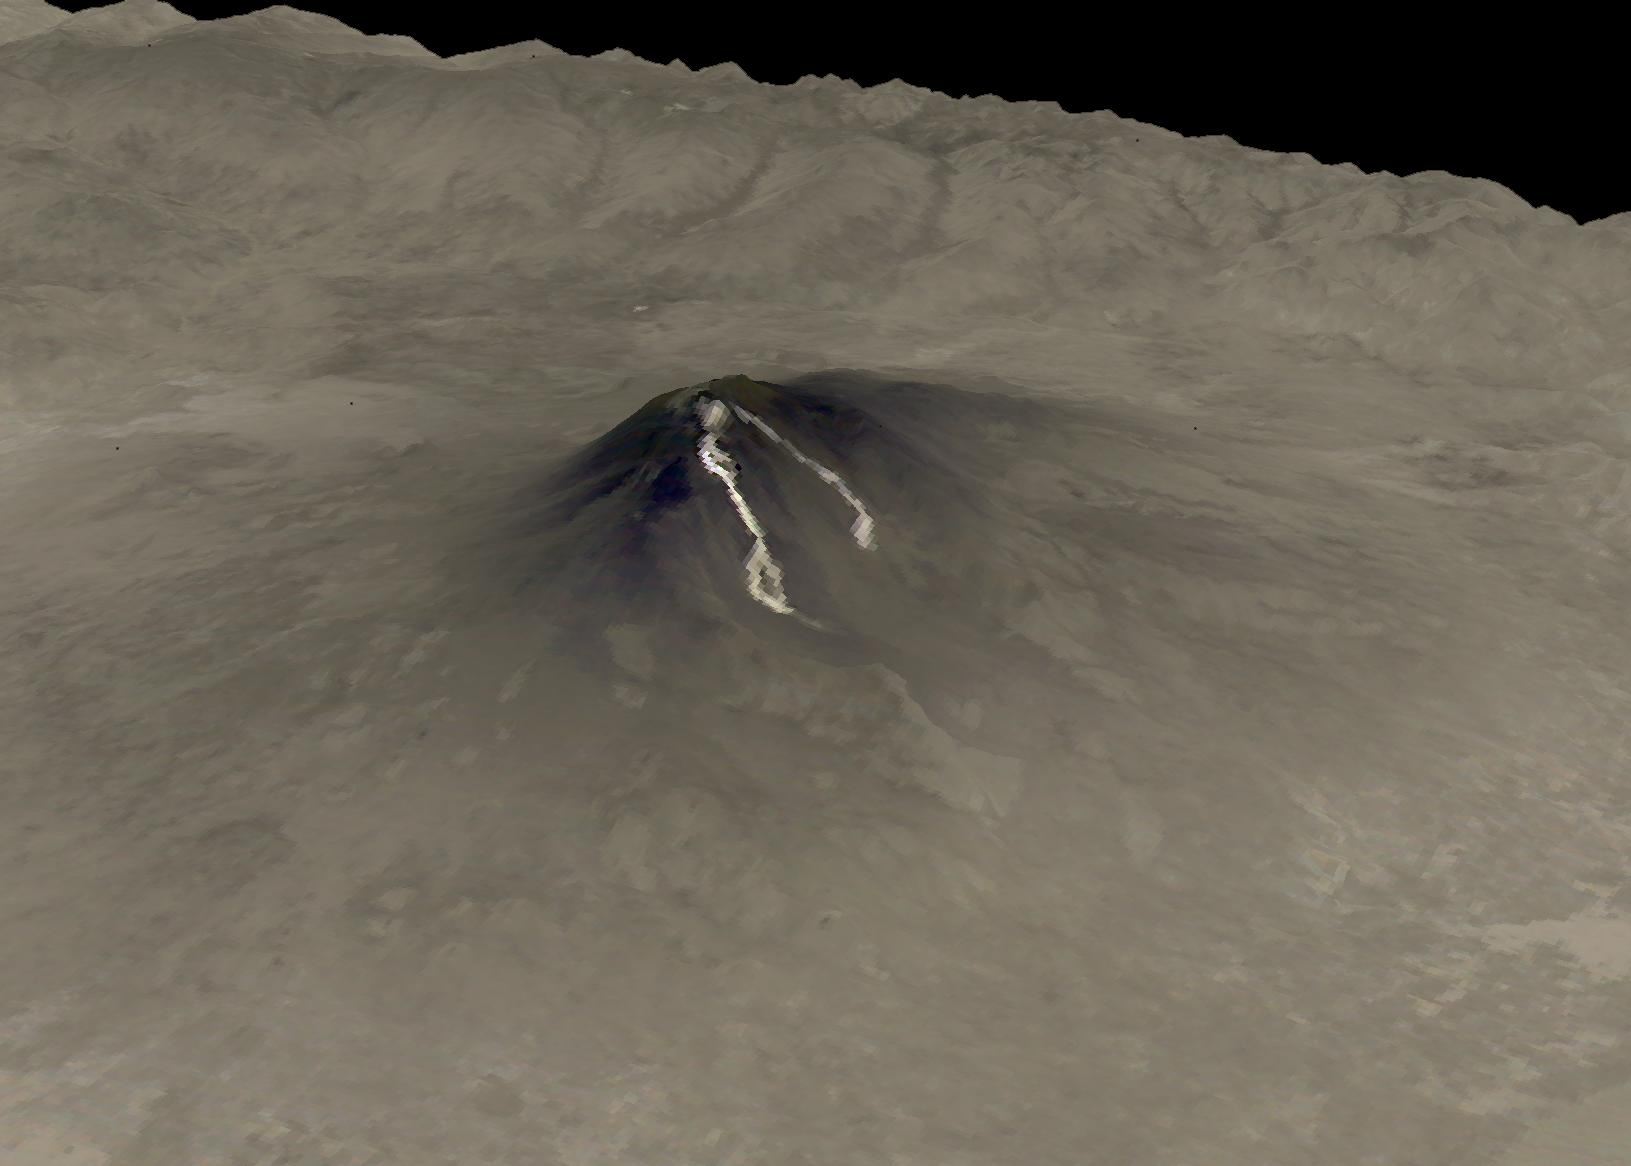

Mt. Etna, Italy June 4, 2019

The most recent eruption of Mt. Etna, Italy, began May 30, 2019. New fissure vents opened on the New Southeast Crater, feeding two lava flows that moved down into the Valle del Bove, accompanied by loud explosions. By June 4, when this nighttime ASTER thermal image was acquired, eruption activity had ended.

With its 14 spectral bands from the visible to the thermal infrared wavelength region and its high spatial resolution of about 50 to 300 feet (15 to 90 meters), ASTER images Earth to map and monitor the changing surface of our planet. ASTER is one of five Earth-observing instruments launched Dec. 18, 1999, on Terra. The instrument was built by Japan’s Ministry of Economy, Trade and Industry. A joint U.S./Japan science team is responsible for validation and calibration of the instrument and data products.

The broad spectral coverage and high spectral resolution of ASTER provides scientists in numerous disciplines with critical information for surface mapping and monitoring of dynamic conditions and temporal change. Example applications are monitoring glacial advances and retreats; monitoring potentially active volcanoes; identifying crop stress; determining cloud morphology and physical properties; wetlands evaluation; thermal pollution monitoring; coral reef degradation; surface temperature mapping of soils and geology; and measuring surface heat balance.

The U.S. science team is located at NASA’s Jet Propulsion Laboratory in Pasadena, Calif. The Terra mission is part of NASA’s Science Mission Directorate, Washington.

Credit: NASA/METI/AIST/Japan Space Systems, and U.S./Japan ASTER Science Team